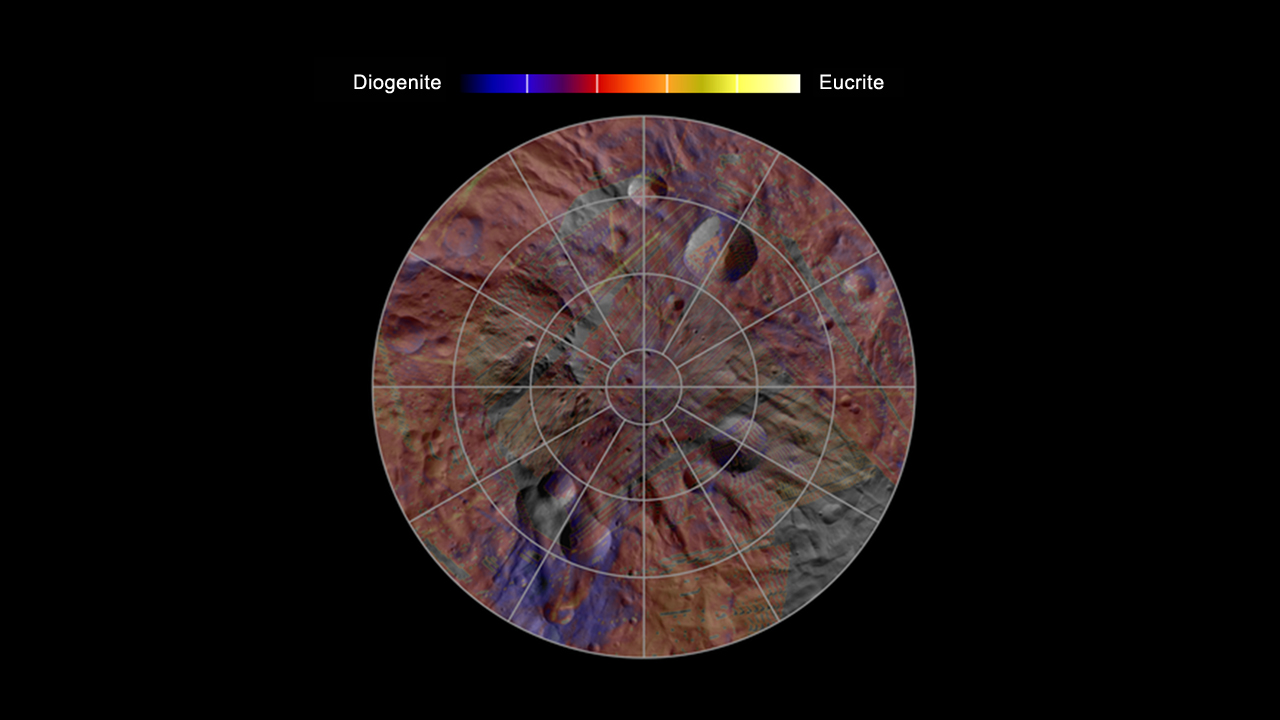

Mineral Diversity at Vesta’s South Pole

This image, made from data obtained by NASA’s Dawn spacecraft, shows the mineral distribution in the southern hemisphere of the giant asteroid Vesta. The mineral data came from Dawn’s visible and infrared mapping spectrometer, which captures different wavelengths of reflected and emitted radiation. The areas in purple have a higher proportion of diogenite minerals, and yellow areas have a higher proportion of eucrite minerals. Diogenites are silicate rocks with more magnesium than the eucrites, which are richer in iron. The mineral data lies on a mosaic obtained by Dawn’s framing camera.

The small-scale variation and the fact that mixtures of diogenite and eucrite appear all over Vesta suggest a complex crust dominated by eucrite with intrusions of diogenitic materials. However, since diogenites appear in greater proportion at depth, the patterns suggest Vesta likely melted all the way through early in its evolution.

The data used to create this image were obtained in August 2011, during Dawn’s survey phase (on average 1,700 miles or 2,700 kilometers above the surface).

The Dawn mission to Vesta and Ceres is managed by NASA’s Jet Propulsion Laboratory, a division of the California Institute of Technology in Pasadena, for NASA’s Science Mission Directorate, Washington. UCLA is responsible for overall Dawn mission science. The visible and infrared mapping spectrometer was provided by the Italian Space Agency and is managed by the Italy’s National Institute for Astrophysics, Rome, in collaboration with Selex Galileo, where it was built.

Credit: NASA/JPL-Caltech/UCLA/INAF/MPS/DLR/IDA